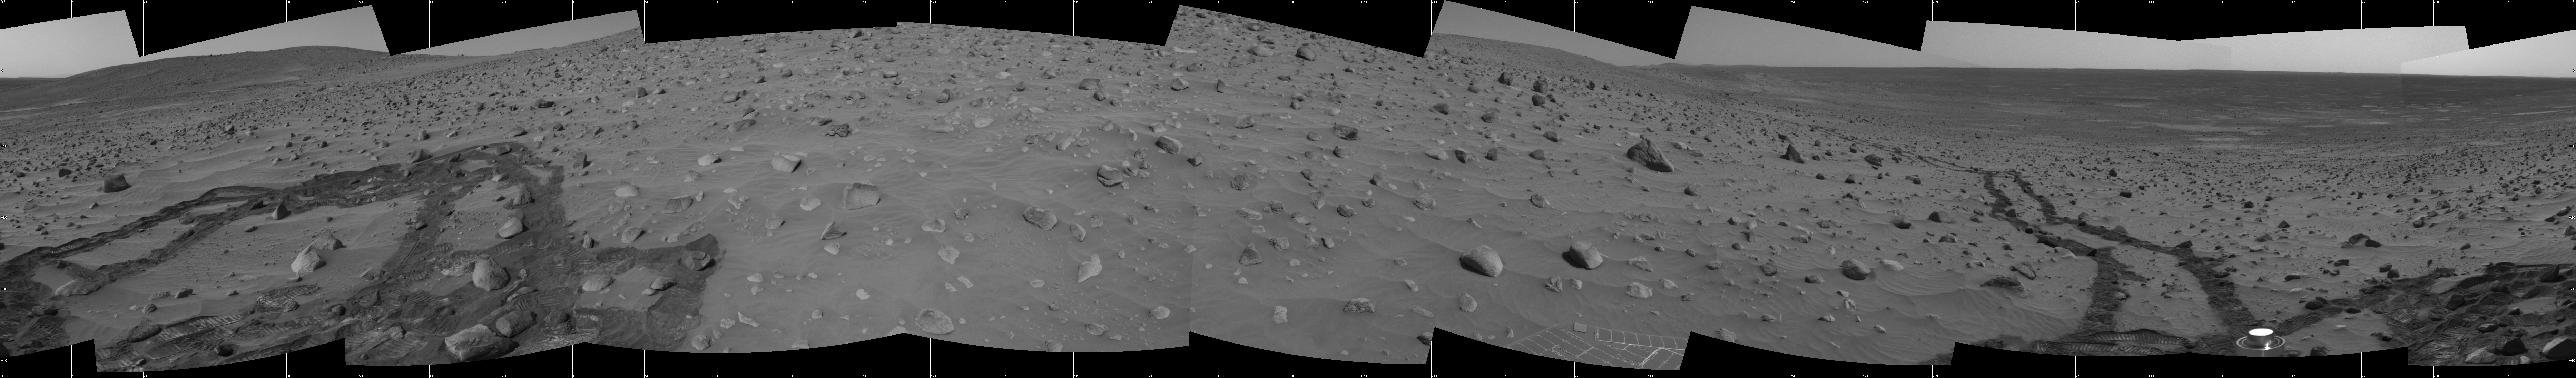

Meandering Tracks on “Husband Hill”

This 360-degree panorama of a section of the “Columbia Hills” shows meandering, crisscrossing wheel tracks that NASA’s Mars Exploration Rover Spirit left behind while using its scientific instruments to analyze a new class of rocks in Gusev Crater on Mars. Because Spirit has been experiencing a high rate of slip on the sandy, sloped terrain on this flank of “Husband Hill,” scientists are directing the rover to check its progress often to avoid getting a rock stuck in one of its wheel wells.

Rocks in this region are higher in phosphorus than other rocks that Spirit has examined.

This view is a mosaic of frames that Spirit took with its navigation camera during the rover’s 358th and 359th martian days, or sols, (Jan. 3 and 4, 2005). It is presented here in a cylindrical projection with geometric seam correction.

Credit: NASA/JPL